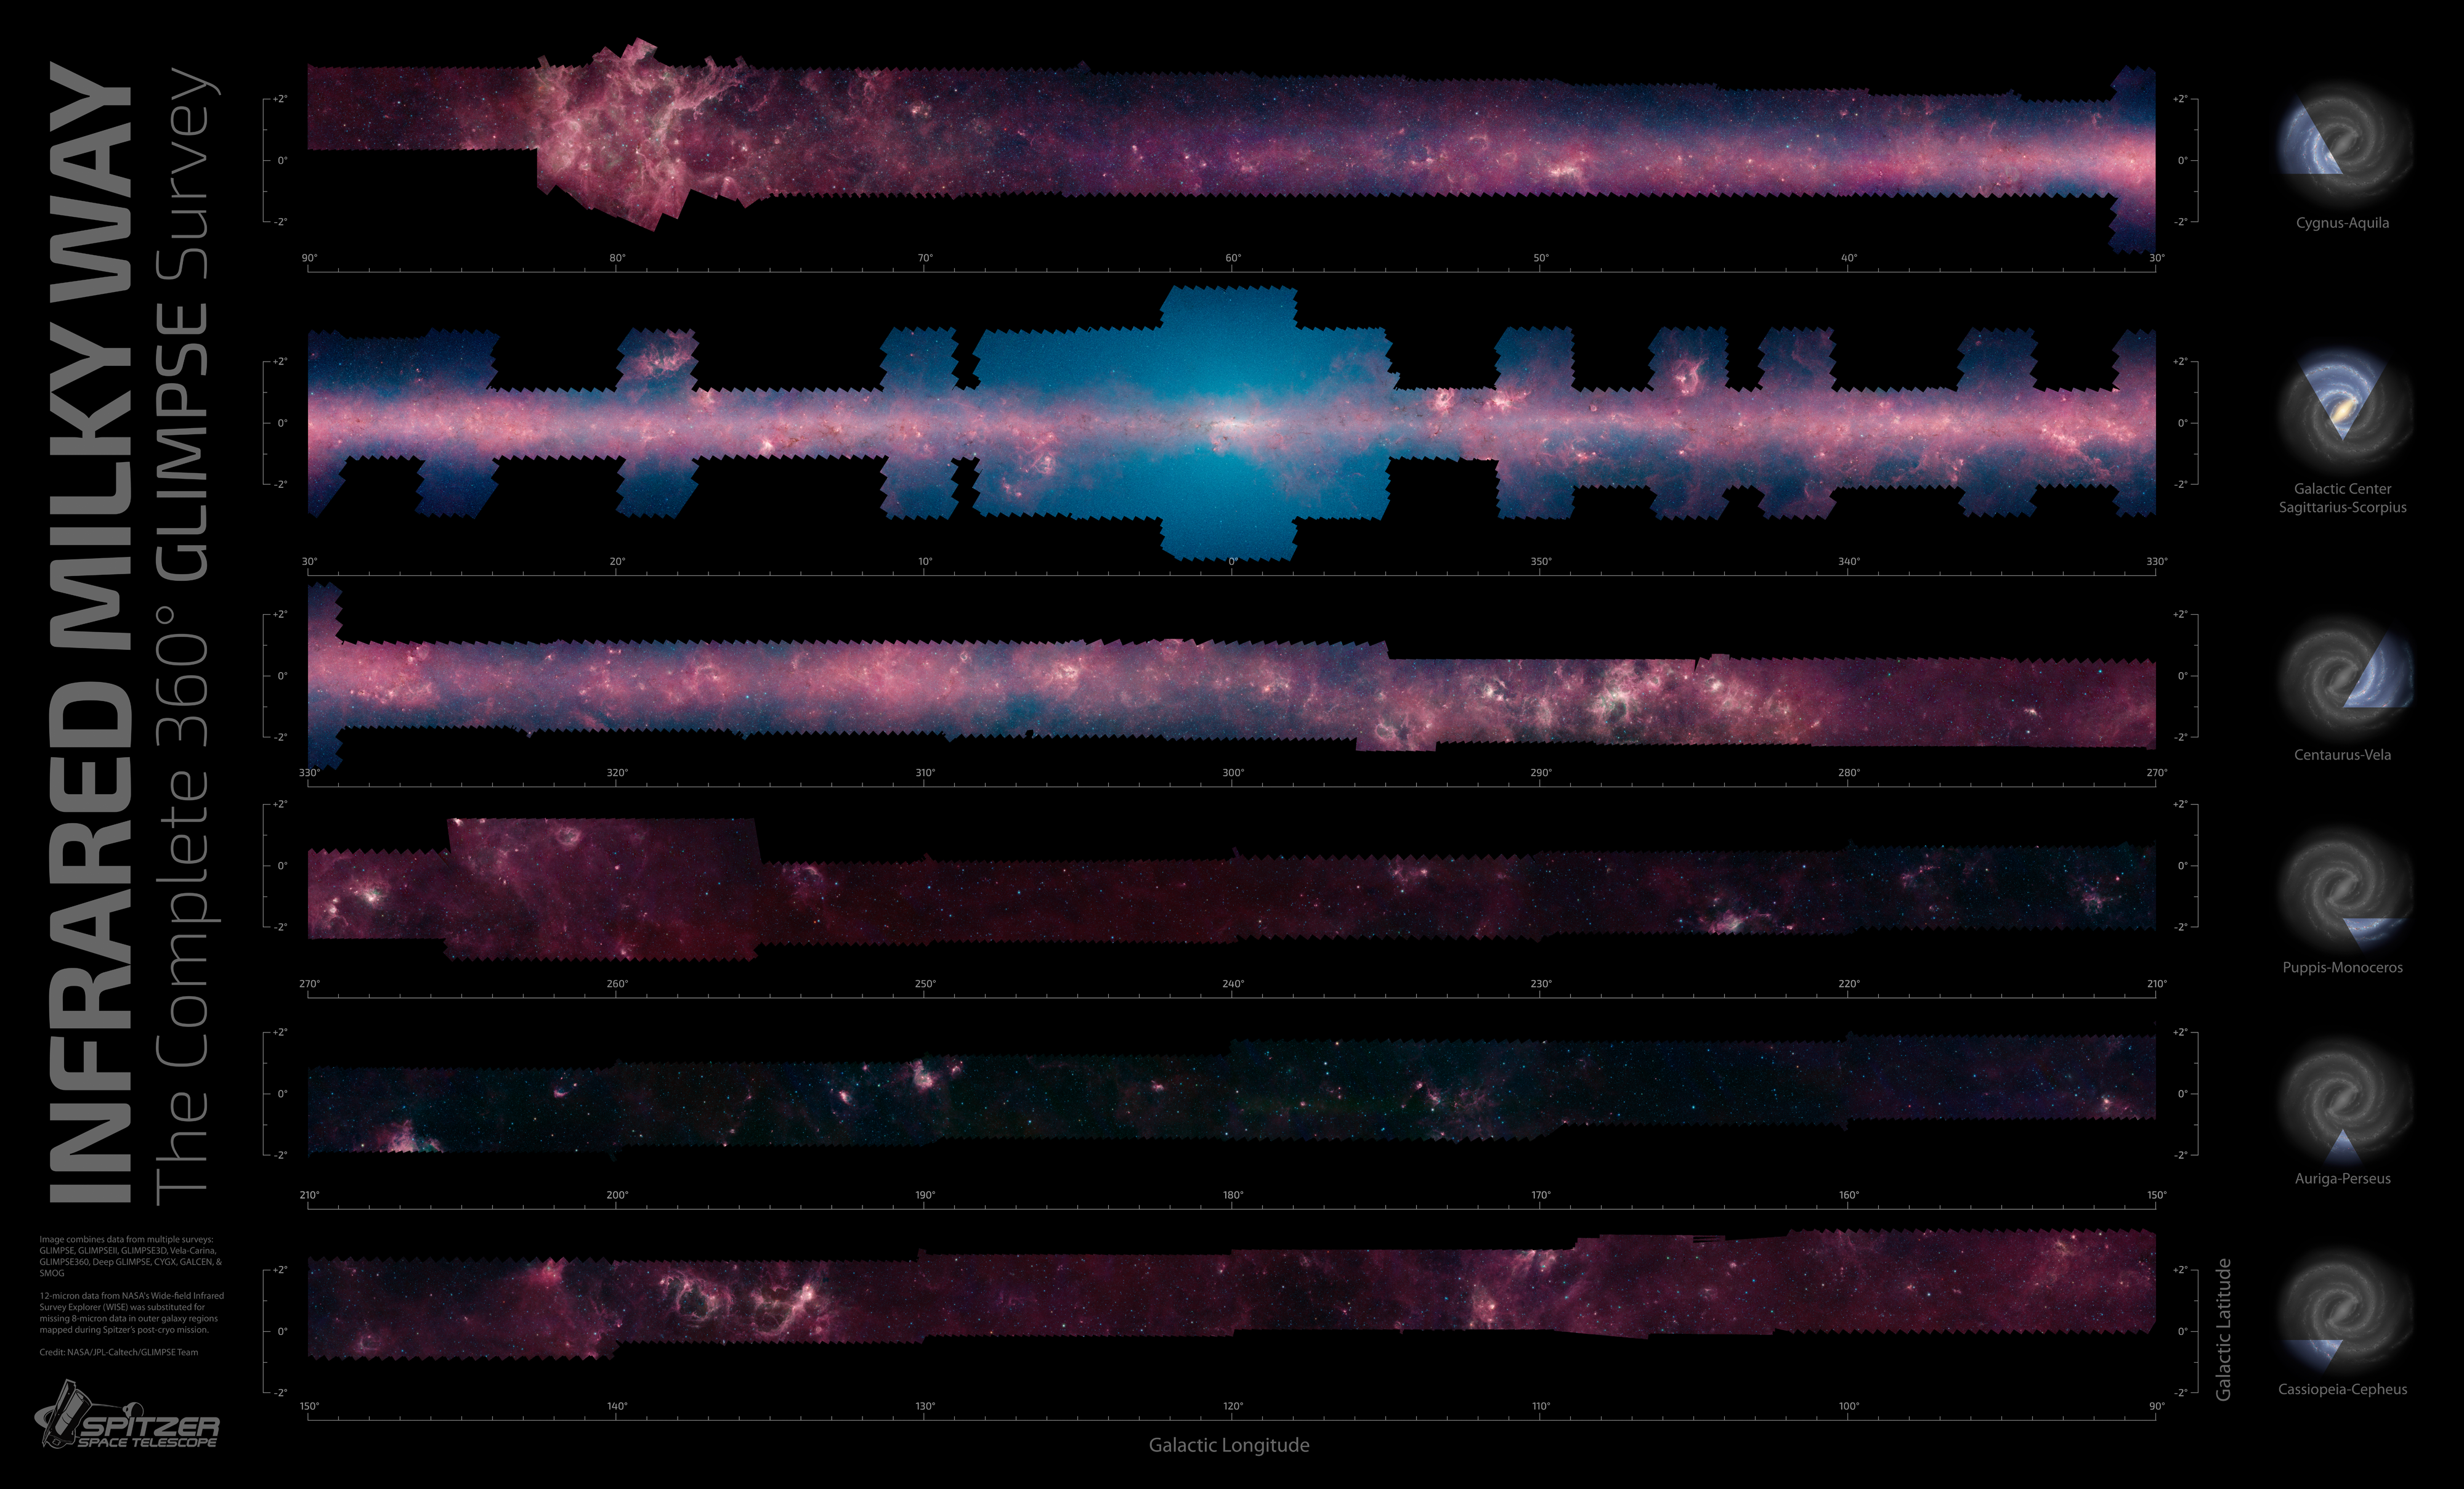

GLIMPSE the Galaxy All the Way Around

When you look up at the Milky Way on a clear, dark night, you'll see a band of bright stars arching overhead. This is the plane of our flat spiral galaxy, within which our solar system lies.

A new, zoomable panorama from NASA's Spitzer Space Telescope shows us our galaxy's plane all the way around us in infrared light. The 360-degree mosaic comes primarily from the GLIMPSE360 project, which stands for Galactic Legacy Infrared Mid-Plane Survey Extraordinaire. It consists of more than 2 million snapshots taken in infrared light over 10 years, beginning in 2003 when Spitzer launched.

The Milky Way diagrams to the right of the panels show what slice of the galaxy is being seen. The center of the galaxy was the most widely covered and is shown in the second row. The outer regions of our galaxy, away from its bustling center, are in the last three rows.

This infrared view reveals much more of the galaxy than can be seen in visible-light views. Whereas visible light is blocked by dust, infrared light from stars and other objects can travel through dust to reach Spitzer's detectors. For instance, when looking up at our night skies, we see stars that are an average of 1,000 light-years away; the rest are hidden. In Spitzer's mosaic, light from stars throughout the galaxy -- which stretches 100,000 light-years across -- shines through. This picture covers only about three percent of the sky, but includes more than half of the galaxy's stars and the majority of its star formation activity.

The red color shows dusty areas of star formation. Throughout the galaxy, tendrils, bubbles and sculpted dust structures are apparent. These are the results of massive stars blasting out winds and radiation. Stellar clusters deeply embedded in gas and dust, green jets and other features related to the formation of young stars can also be seen for the first time. Looking toward the galactic center, the blue haze is made up of starlight -- the region is too far away for us to pick out individual stars, but they contribute to the glow. Dark filaments that show up in stark contrast to the bright background are areas of thick, cold dust that not even infrared light can penetrate. If you look closely, it's even possible to spot distant galaxies that lie far beyond the Milky Way.

Scientists are using these images to get to know our galaxy better. They've come up with better maps of its central bar of stars and spiral structure, discovered new remote sites of star formation and even come across new mysteries; for example, the dust grains indicate a higher abundance of carbon in the galaxy than expected. The GLIMPSE360 map will guide astronomers for generations, helping them to further chart the unexplored territories of our own Milky Way.

The image combines data from multiple surveys in addition to GLIMPSE360: GLIMPSE, GLIMPSEII, GLIMPSE3D, Vela-Carina, Deep GLIMPSE, CYGX, GALCEN and SMOG. Twelve-micron data from NASA's Wide-field Infrared Survey Explorer (WISE) was substituted for missing 8-micron data in outer galaxy regions mapped during Spitzer's post-cryogen mission.

Credit: NASA/JPL-Caltech/GLIMPSE Team